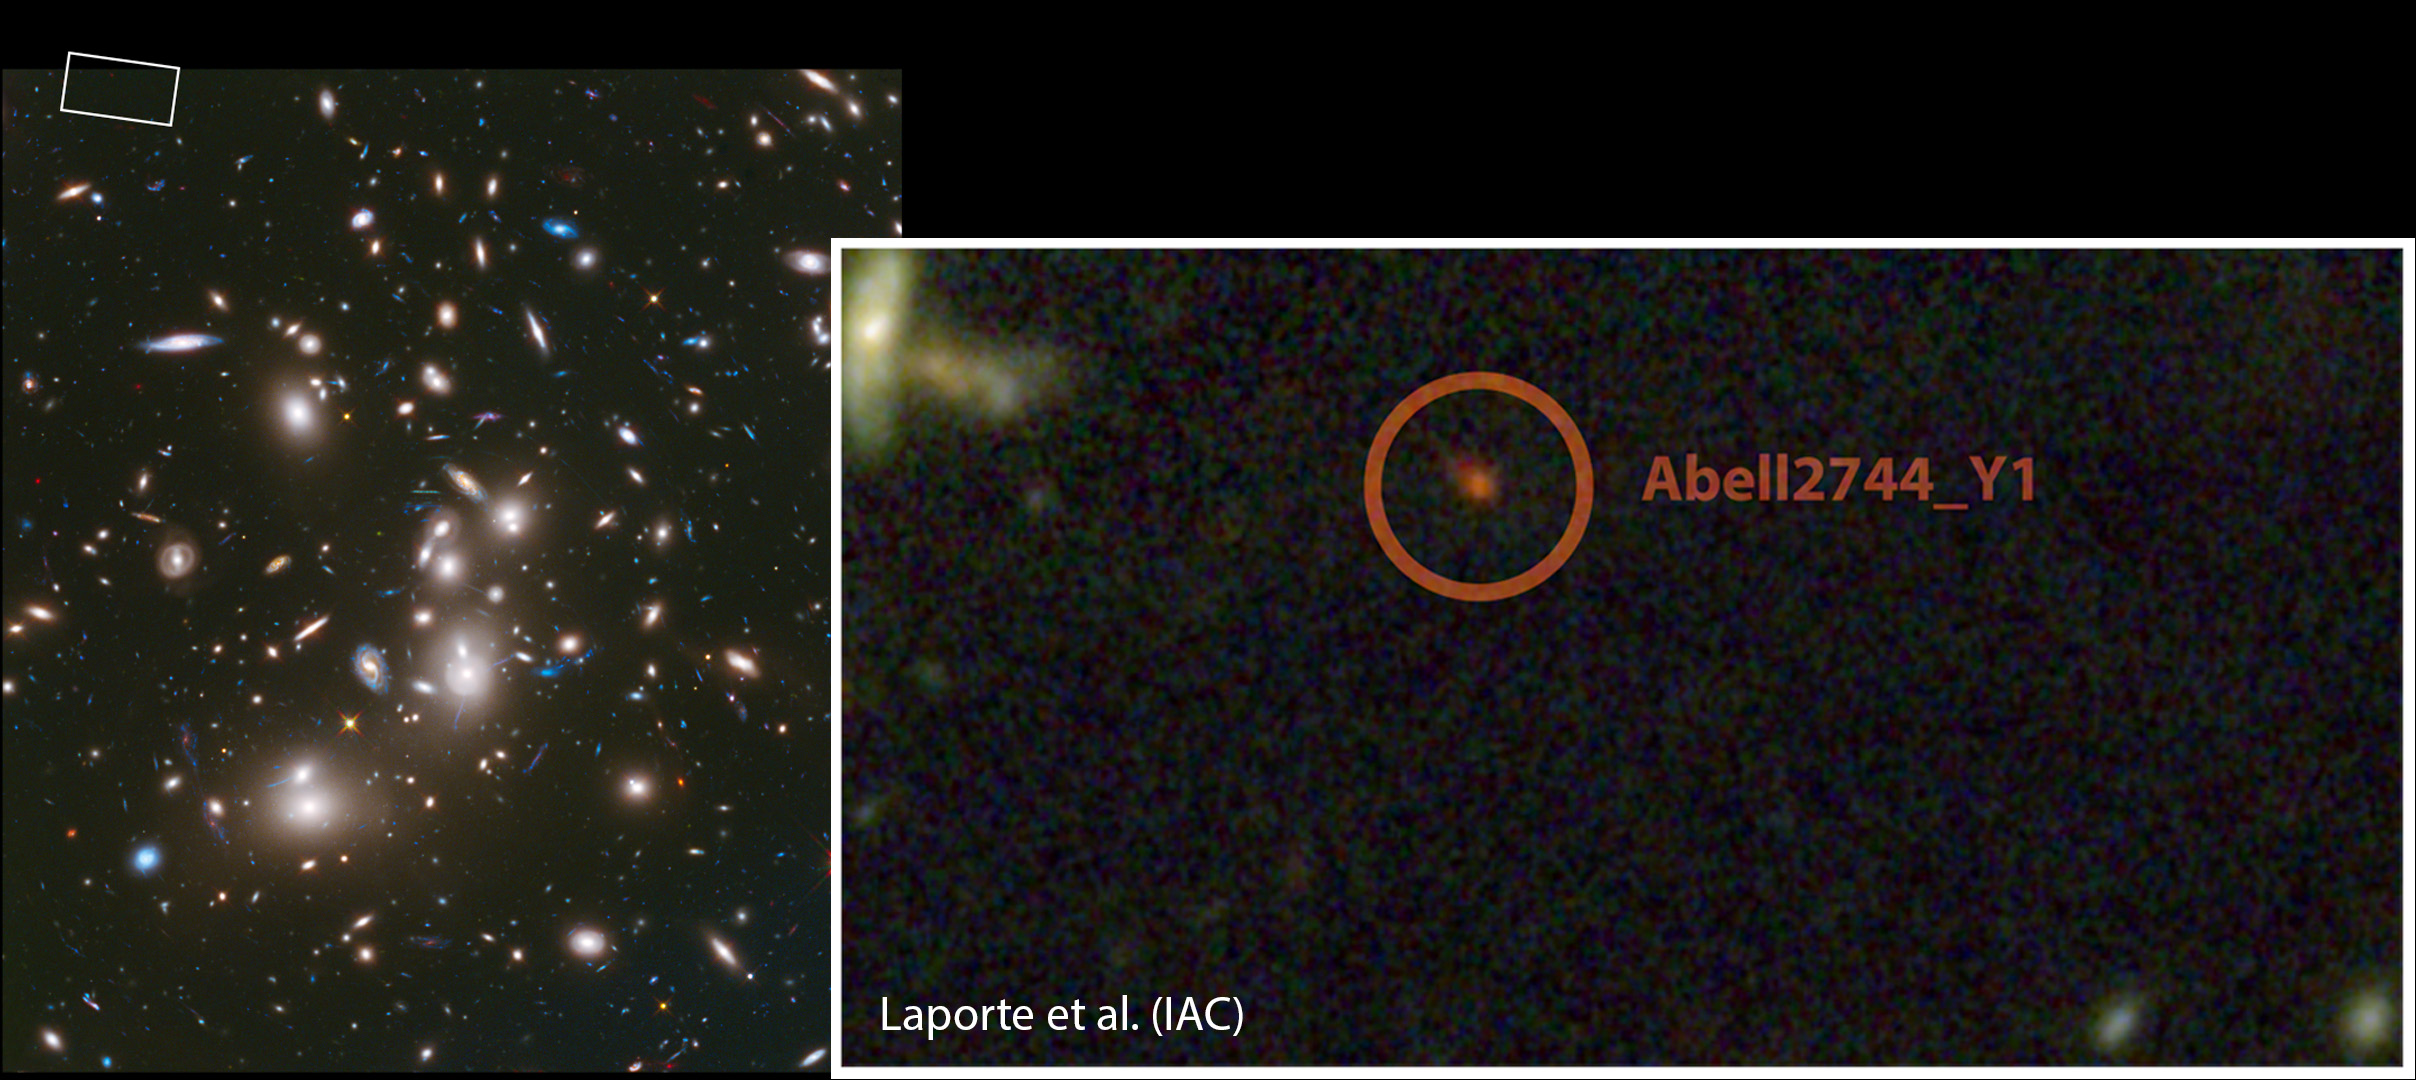

Pushing the Limits of the Observable Universe

This image of the galaxy cluster Abell 2744 was obtained with NASA’s Hubble Space Telescope. The zoomed image shows the region around the galaxy Abell2744_Y1, one of the most distant galaxy candidates known, harkening back to a time when the universe was 650 million years old. NASA’s Spitzer Space Telescope helped to narrow in on the galaxy’s great distance.

The galaxy was found with the help of a gravitational lens: gravity from the mass in Abell 2744 acts to magnify the light of more distant galaxies behind it.

These observations were part of NASA’s Frontier Fields program, designed to push the limits of how far we can see into the early universe.

See PIA17569 for a full view of the galaxy cluster Abell 2744.

NASA’s Jet Propulsion Laboratory, Pasadena, Calif., manages the Spitzer Space Telescope mission for NASA’s Science Mission Directorate, Washington. Science operations are conducted at the Spitzer Science Center at the California Institute of Technology in Pasadena. Spacecraft operations are based at Lockheed Martin Space Systems Company, Littleton, Colorado. Data are archived at the Infrared Science Archive housed at the Infrared Processing and Analysis Center at Caltech. Caltech manages JPL for NASA. For more information about Spitzer, visit http://spitzer.caltech.edu and http://www.nasa.gov/spitzer.

The Hubble Space Telescope is a project of international cooperation between NASA and the European Space Agency. NASA’s Goddard Space Flight Center manages the telescope. The Space Telescope Science Institute (STScI) conducts Hubble science operations. STScI is operated for NASA by the Association of Universities for Research in Astronomy, Inc., in Washington, D.C.

Credit: NASA/ESA/STScI/IAC